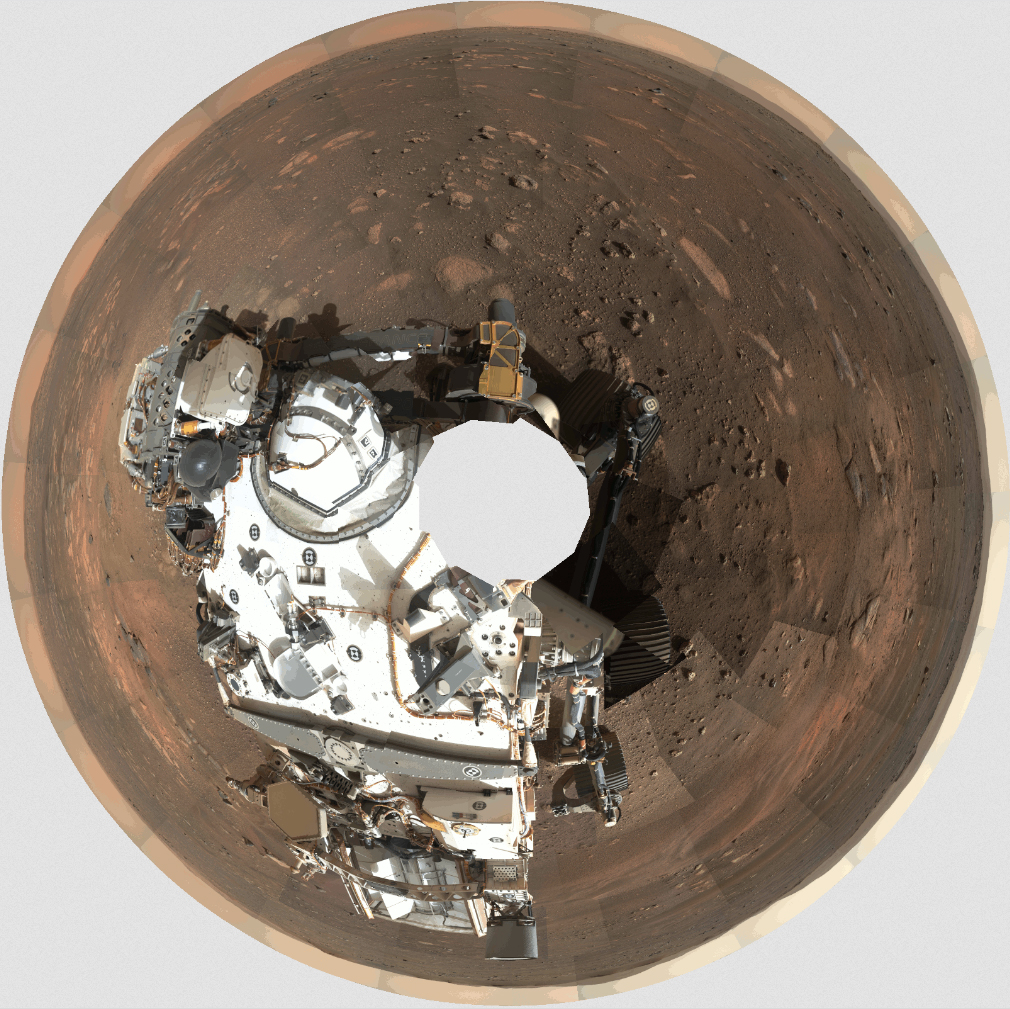

GIF: How Mastcam-Z’s 360-Degree Panorama Was Taken

This GIF shows the order in which the 142 images that make up Mastcam-Z’s first 360-degree panorama were taken. Mastcam-Z is a pair of zoomable cameras on the mast, or “head,” of NASA’s Perseverance Mars rover.

Arizona State University in Tempe leads the operations of the Mastcam-Z instrument, working in collaboration with Malin Space Science Systems in San Diego.

A key objective for Perseverance’s mission on Mars is astrobiology, including the search for signs of ancient microbial life. The rover will characterize the planet’s geology and past climate, pave the way for human exploration of the Red Planet, and be the first mission to collect and cache Martian rock and regolith (broken rock and dust).

Subsequent NASA missions, in cooperation with ESA (European Space Agency), would send spacecraft to Mars to collect these sealed samples from the surface and return them to Earth for in-depth analysis.

JPL, which is managed for NASA by Caltech in Pasadena, California, built and manages operations of the Perseverance rover.

Credit: NASA/JPL-Caltech/MSSS/ASU